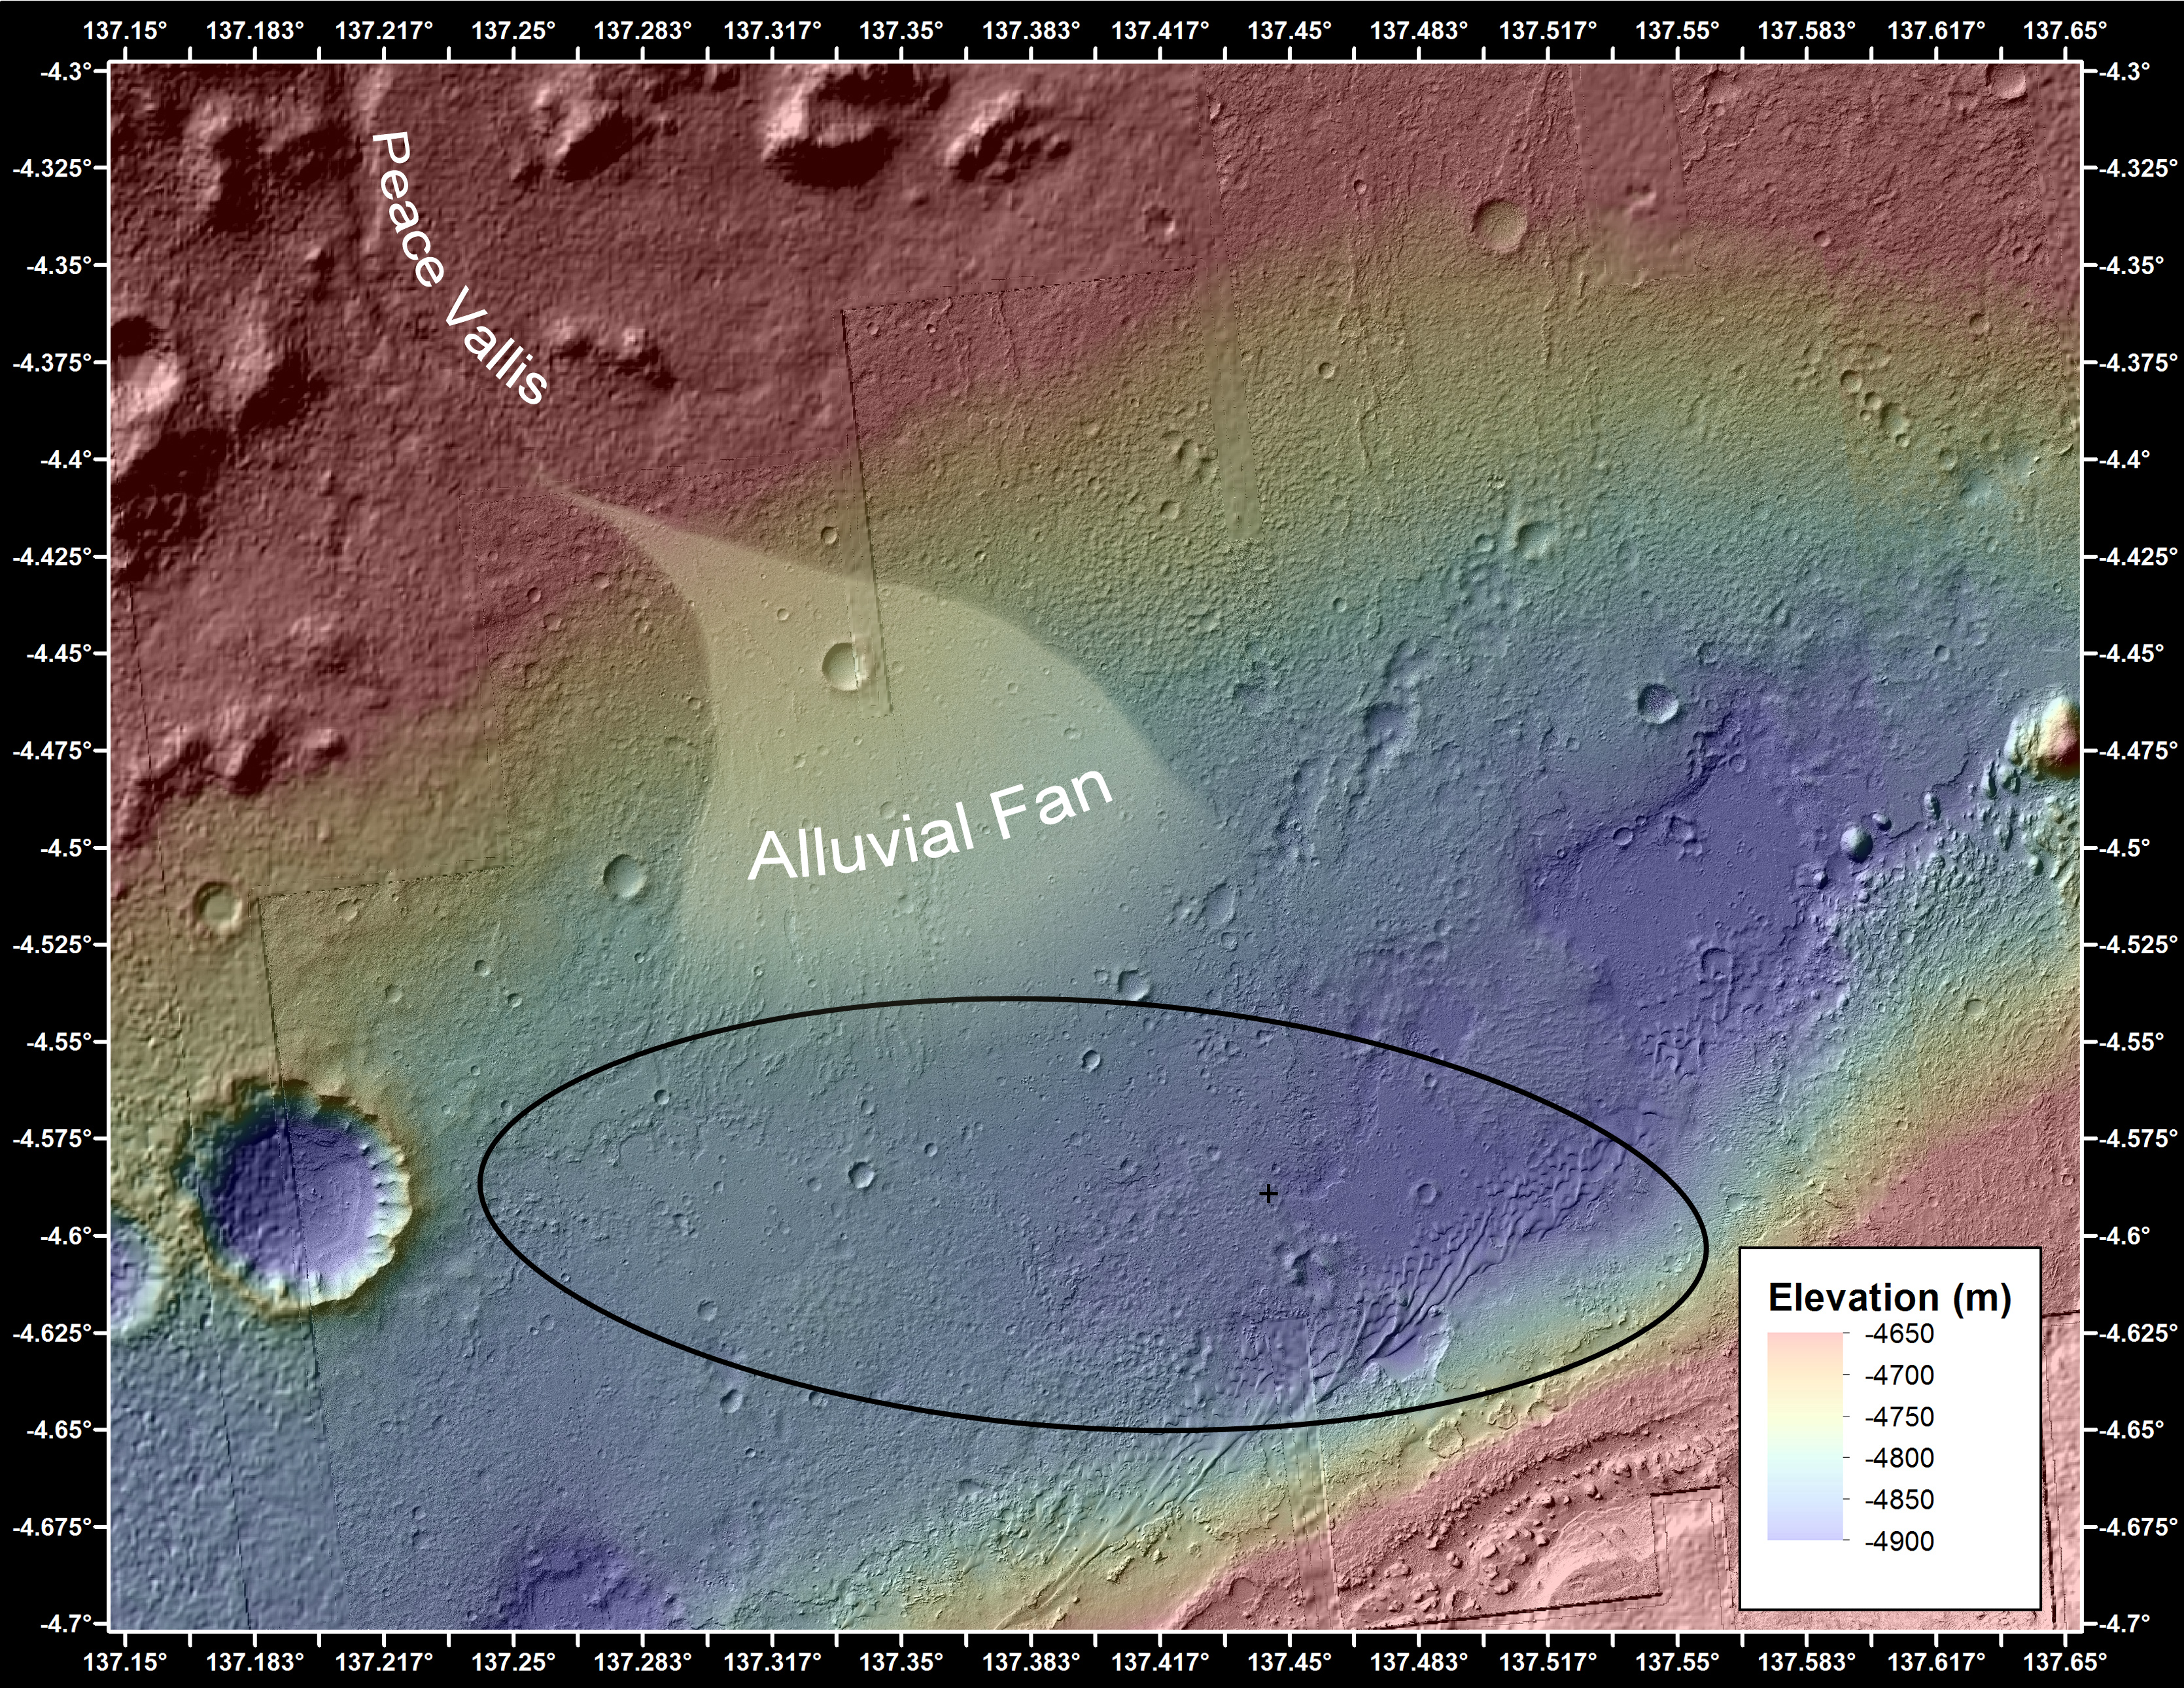

Where Water Flowed Downslope

This image shows the topography, with shading added, around the area where NASA’s Curiosity rover landed on Aug. 5 PDT (Aug. 6 EDT). Higher elevations are colored in red, with cooler colors indicating transitions downslope to lower elevations. The black oval indicates the targeted landing area for the rover known as the “landing ellipse,” and the cross shows where the rover actually landed.

An alluvial fan, or fan-shaped deposit where debris spreads out downslope, has been highlighted in lighter colors for better viewing. On Earth, alluvial fans often are formed by water flowing downslope. New observations from Curiosity of rounded pebbles embedded with rocky outcrops provide concrete evidence that water did flow in this region on Mars, creating the alluvial fan. Water carrying the pebbly material is thought to have streamed downslope extending the alluvial fan, at least occasionally, to where the rover now sits studying its ancient history.

Elevation data were obtained from stereo processing of images from the High Resolution Imaging Science Experiment (HiRISE) camera on NASA’s Mars Reconnaissance Orbiter.

JPL manages the Mars Science Laboratory/Curiosity for NASA’s Science Mission Directorate in Washington. The rover was designed, developed and assembled at JPL, a division of the California Institute of Technology in Pasadena.

Credit: NASA/JPL-Caltech/Univ. of Arizona